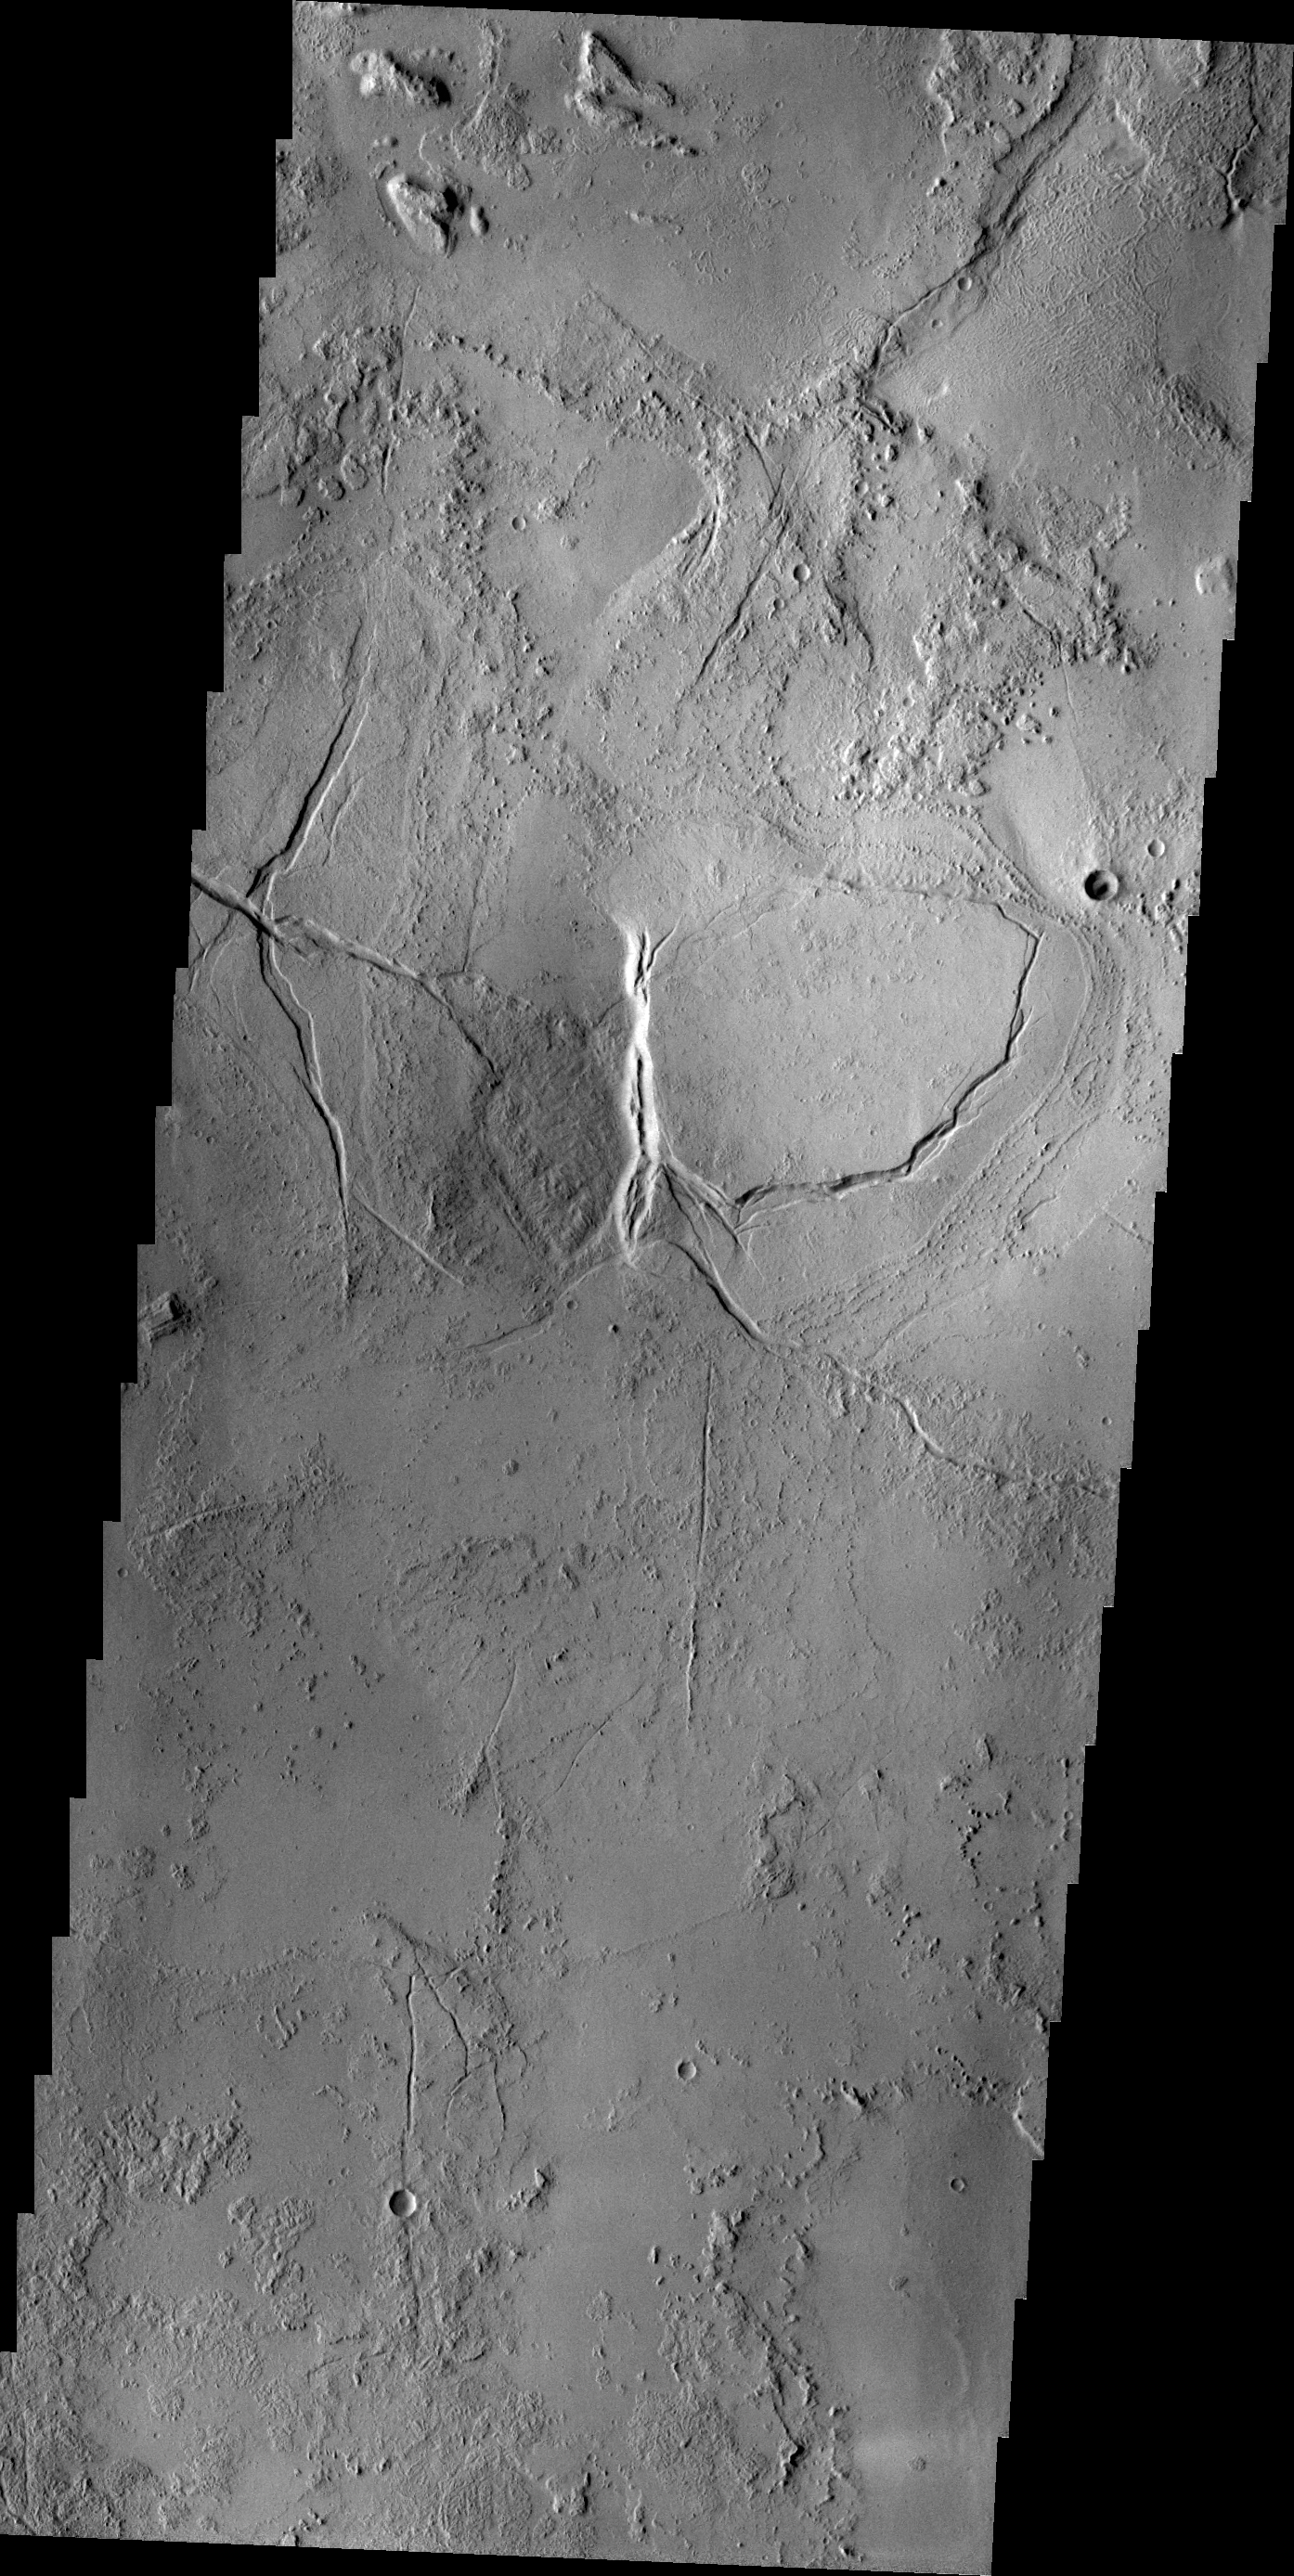

Fractures

Arcuate and linear fractures cut the volcanic materials of Echus Montes.

Credit: NASA/JPL/ASU